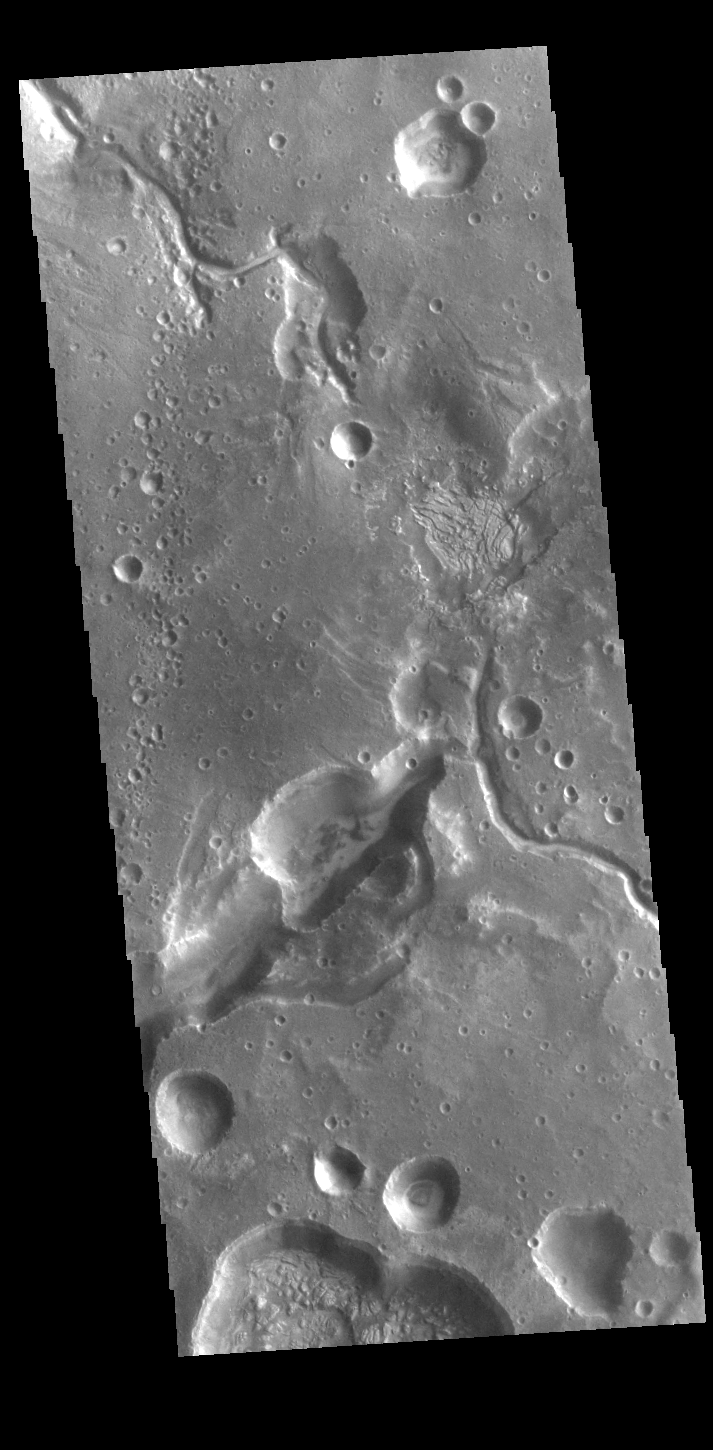

On the Edge

This VIS image is located on the margin of Arabia Terra and Acidalia Planitia. The channel features were created by fluids running from the highland of Arabia Terra into the lower elevations of Acidalia Planitia.

Credit: NASA/JPL-Caltech/ASU